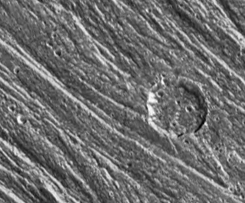

Grooves and Craters on Ganymede

Grooved terrain in this area of Nippur Sulcus on Jupiter’s moon Ganymede is composed of ridges and troughs spaced 1 to 2 kilometers (0.6 to 1.2 miles) apart. North is to the top. A few broad (4 to 5 kilometer (2.5 to 3.1 mile) wide) ridges such as those in the northeast and southwest corners have smaller ridges on top of them. A 12 kilometer (7 mile) diameter impact crater is superimposed on these ridges. A dark ring at the base of the crater walls may be due to a collection of dark material at the base of the steep slopes. The image is 49 by 41 kilometers (30 by 25 miles) with a resolution of 200 meters (656 feet) per picture element (pixel). This image was obtained on September 6, 1996 by the Solid State Imaging (CCD) system aboard NASA’s Galileo spacecraft.

The Jet Propulsion Laboratory, Pasadena, CA manages the Galileo mission for NASA’s Office of Space Science, Washington, DC. JPL is an operating division of California Institute of Technology (Caltech).

Credit: NASA/JPL/Brown University